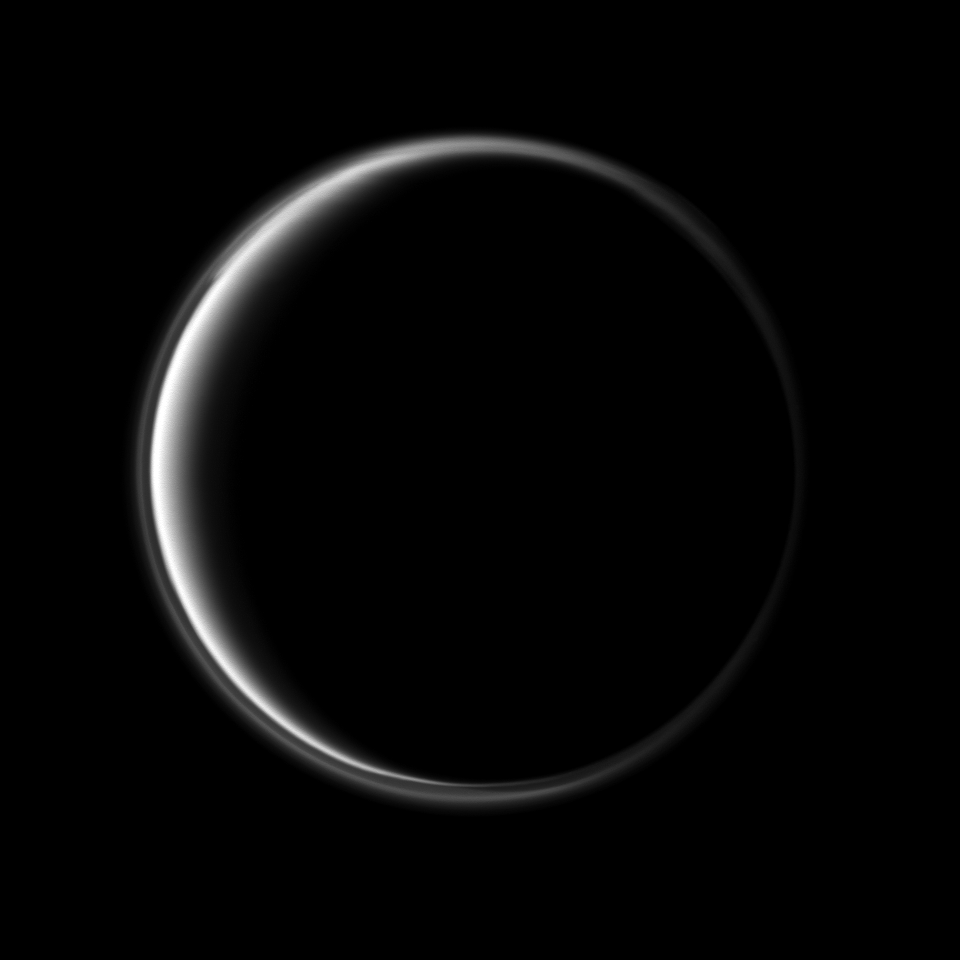

Light on the Dark Side

Sunlight scattering through the periphery of Titan’s atmosphere reaches Cassini as the spacecraft’s camera is pointed at the dark side of the moon.

A detached, high-altitude global haze layer encircles the moon. See PIA07774 to see an enhanced-color view and learn more about why the detached haze layer is best studied in the ultraviolet. This view looks toward the leading hemisphere of Titan (5,150 kilometers, or 3,200 miles across). North on Titan is up.

The image was taken with the Cassini spacecraft narrow-angle camera on April 2, 2010 using a spectral filter sensitive to wavelengths of ultraviolet light centered at 338 nanometers. The view was acquired at a distance of approximately 1.5 million kilometers (932,000 miles) from Titan and at a Sun-Titan-spacecraft, or phase, angle of 153 degrees. Image scale is 9 kilometers (6 miles) per pixel.

The Cassini-Huygens mission is a cooperative project of NASA, the European Space Agency and the Italian Space Agency. The Jet Propulsion Laboratory, a division of the California Institute of Technology in Pasadena, manages the mission for NASA’s Science Mission Directorate, Washington, D.C. The Cassini orbiter and its two onboard cameras were designed, developed and assembled at JPL. The imaging operations center is based at the Space Science Institute in Boulder, Colo.

Credit: NASA/JPL/Space Science Institute